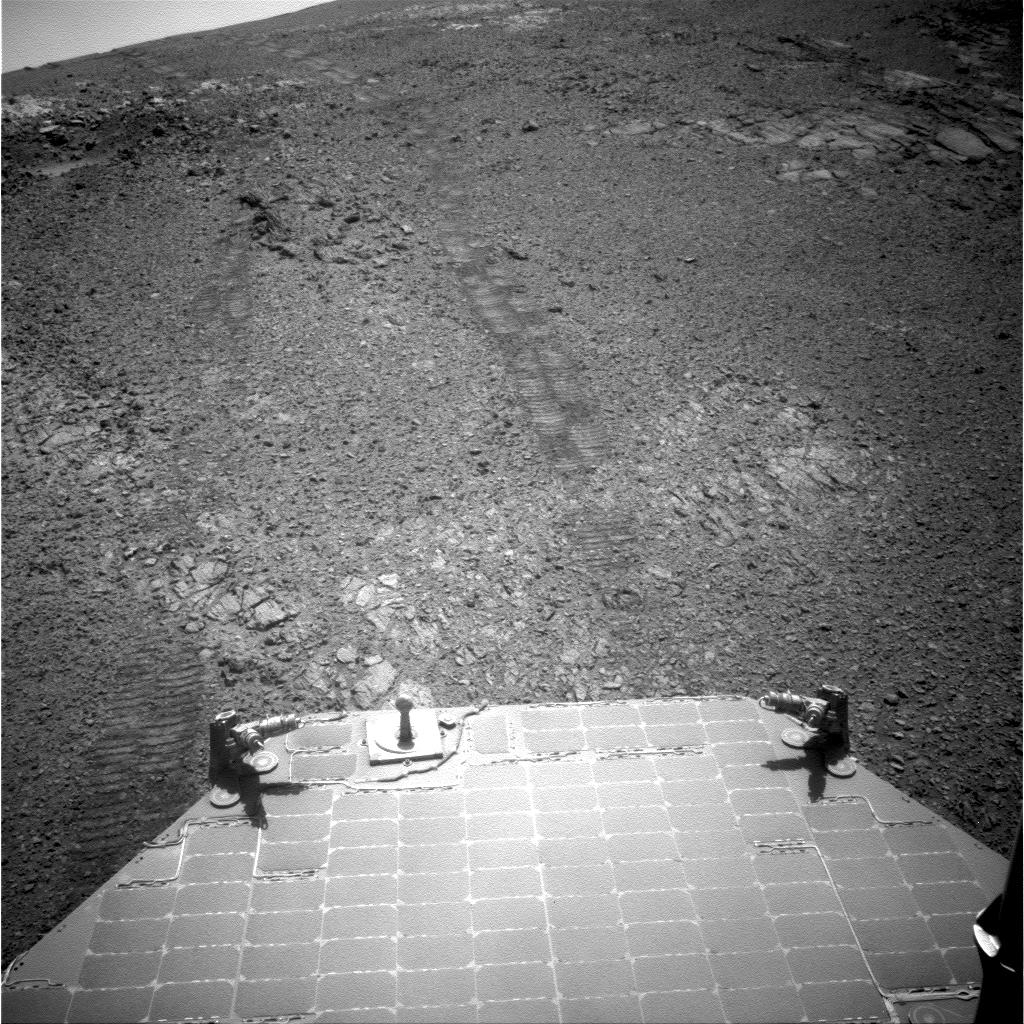

View Back Uphill After Entering ‘Perseverance Valley’

This image from the navigation camera (Navcam) on the mast of NASA’s Mars Exploration Rover Opportunity provides a look back to the crest of Endeavour Crater’s rim after the rover began descending “Perseverance Valley” on the rim’s inner slope.

The Navcam took this image on July 18, 2017, during the 4,793rd Martian day, or sol, of Opportunity’s work on Mars.

Wheel tracks from the top of the rim to the rover are visible above the rear solar panel of the vehicle. For scale, the distance between tracks from right-side wheels and tracks from left-side wheels is about 3.3 feet (1 meter). The knob-topped cylinder mounted at the edge of the solar panel is the calibration target for Opportunity’s panoramic camera (Pancam).

Opportunity’s location on Sol 4793 was a site within the upper end of Perseverance Valley that the rover reached with a drive of about 45 feet (13.8 meters) on July 7 (Sol 4782). The rover team chose this location for Opportunity to spend about three weeks during a driving moratorium for the Mars solar conjunction period. Mars solar conjunction occurs once about every 26 months when Mars passes nearly behind the sun, from Earth’s perspective. The relative positions of the three bodies makes radio transmission of commands from Earth to Mars unreliable. One advantage of this chosen location for Opportunity is a slight northward tilt for the solar panels, which adds to their power output during these weeks of southern-hemisphere autumn when daily sunshine is diminishing.

Credit: NASA/JPL-Caltech